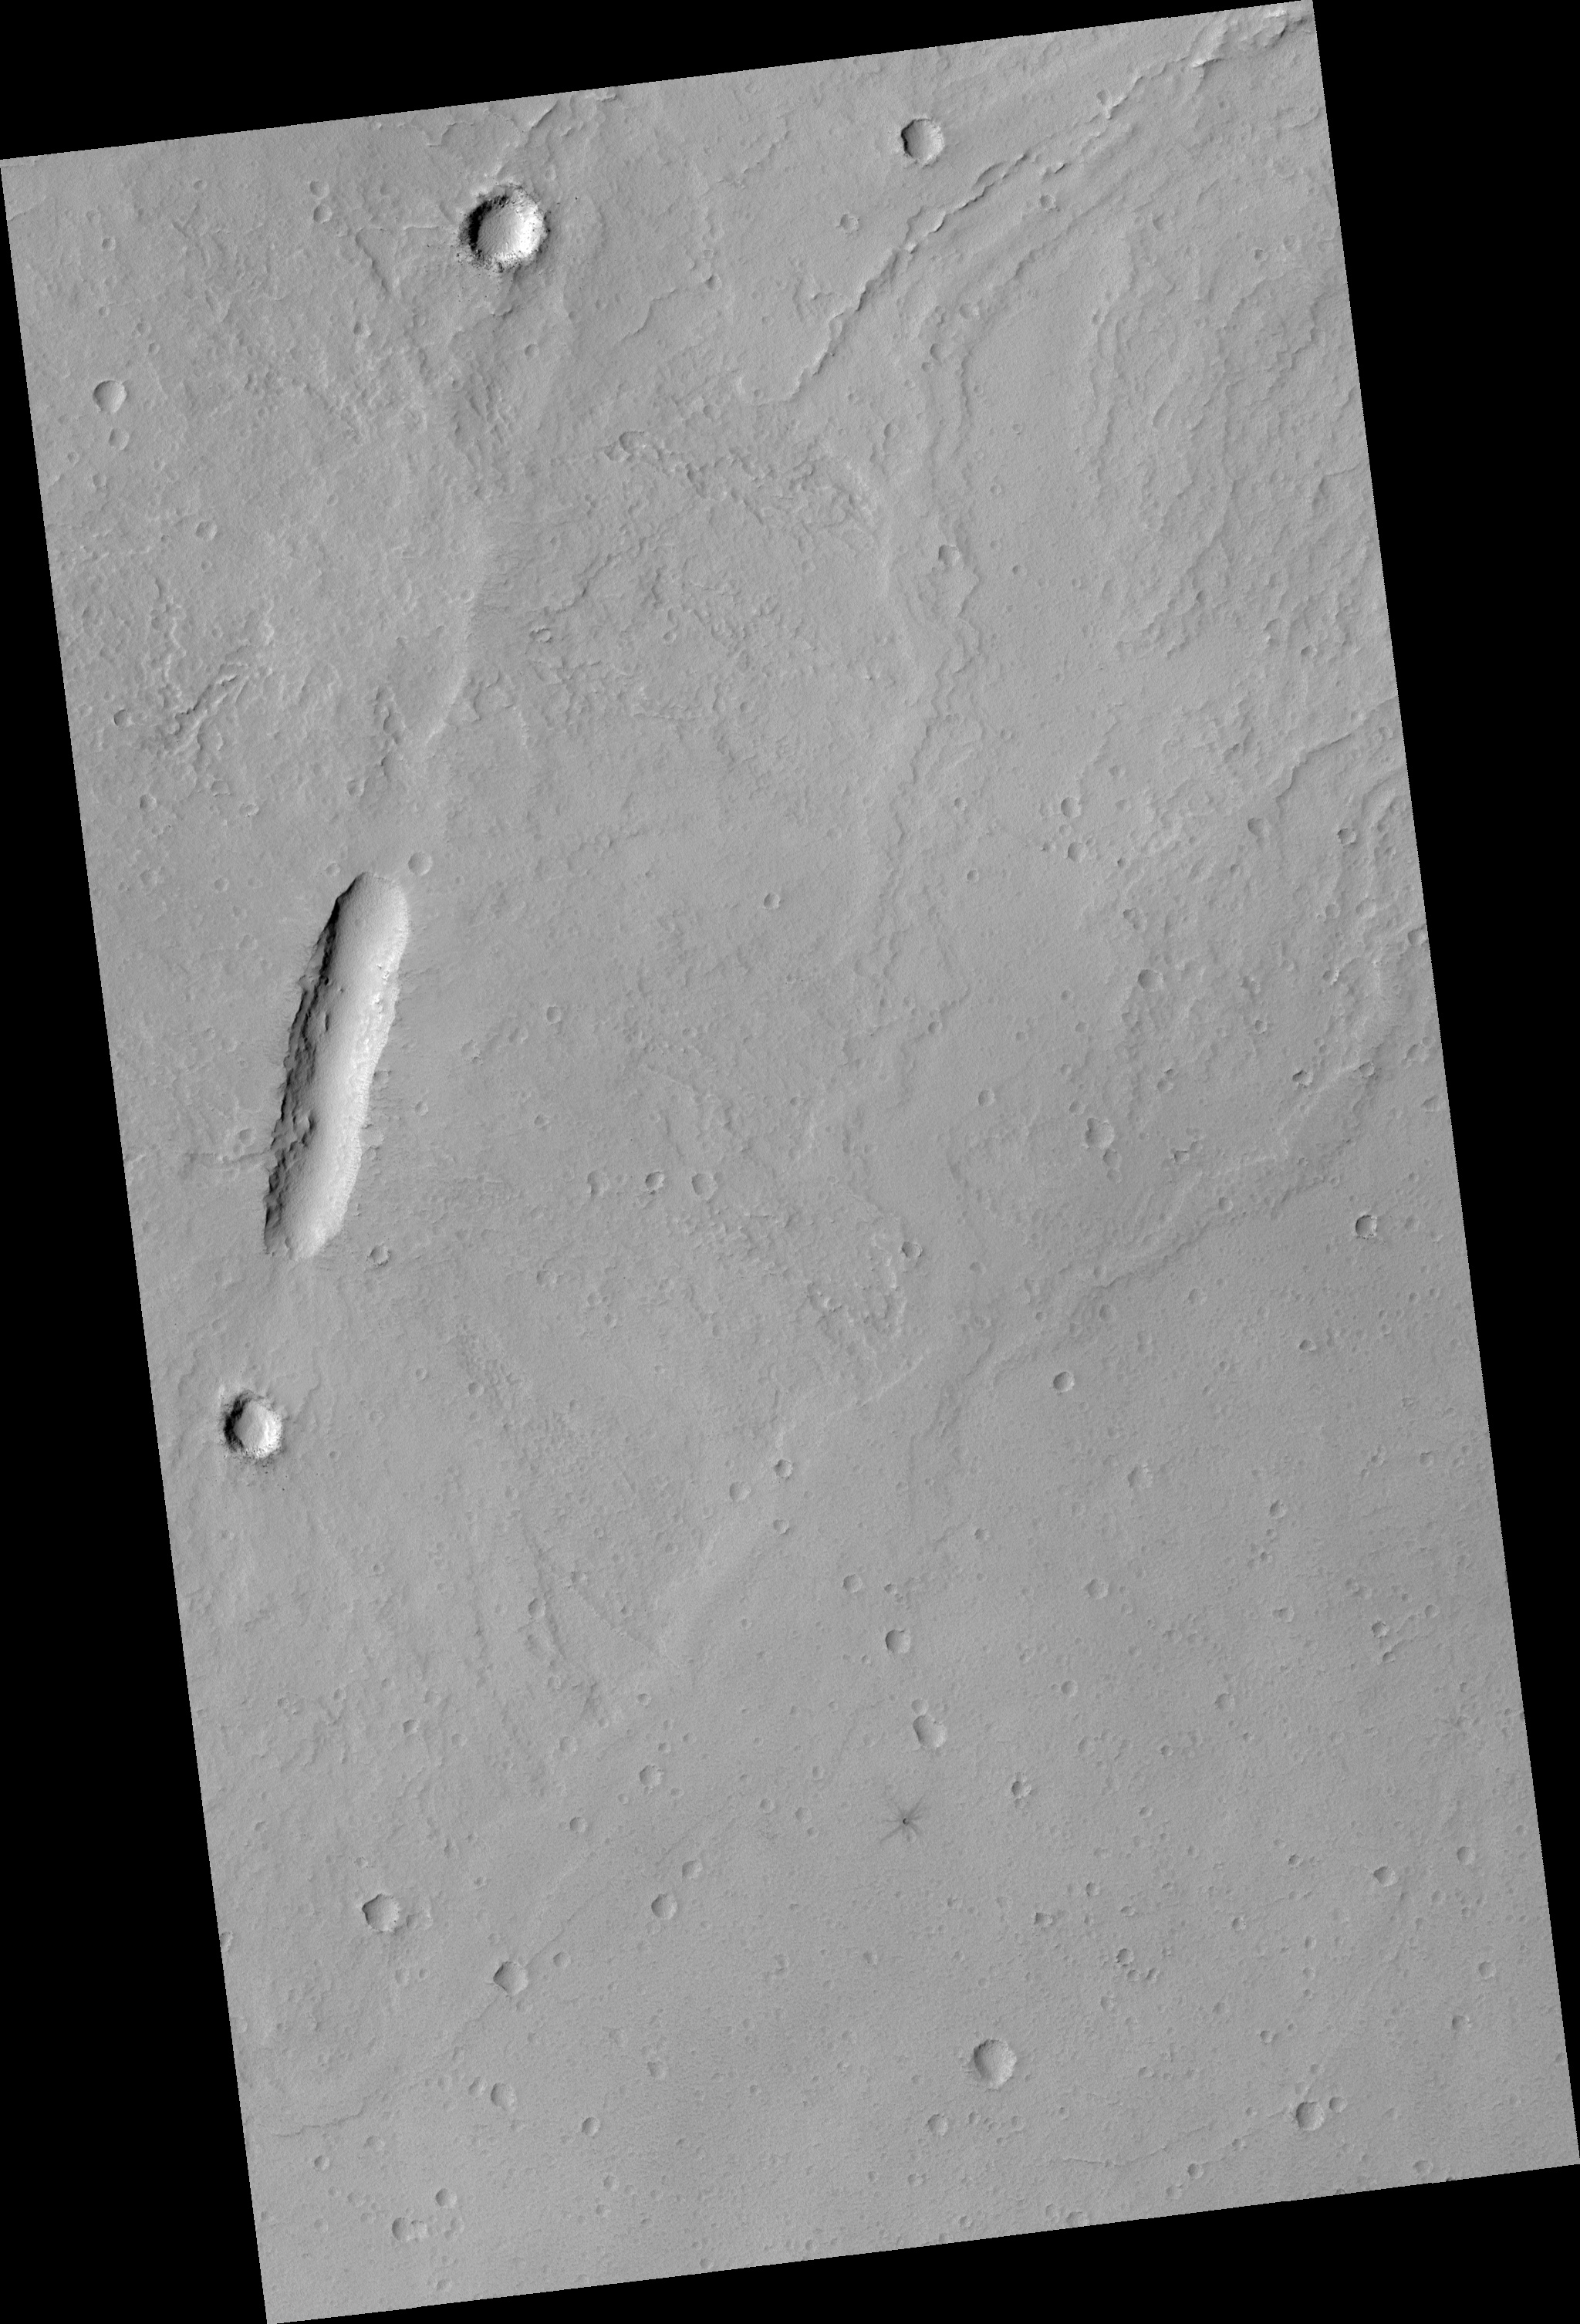

Vent at the Summit of Arsia Mons Volcano

Like the other major shield volcanoes on Mars, Arisa Mons has a caldera (large volcanic crater) at its summit.

Calderas form when magma (molten rock) is removed from the magma chamber in the volcano, and the roof of the magma chamber collapses into the resulting void. In the case of Arsia Mons, there are relatively young lava flows that overtop the northeast rim of the caldera.

This HiRISE image (PSP_002157_1715) samples some of these lava flows. The long elliptical depression is the summit crater of a small shield volcano that fed some of these lava flows. At HiRISE resolution, we see that even these younger lavas are covered by a thick layer of dust. The small dark-rayed crater in the southwest edge of the image shows that the rock under the dust is dark, as expected of lava.

Observation Geometry
Acquisition date: 1 January 2007
Local Mars time: 3:41 PM
Degrees latitude (centered): -8.4 °
Degrees longitude (East): 240.1 °
Range to target site: 244.7 km (153.0 miles)
Original image scale range: 49.0 cm/pixel (with 2 x 2 binning) so objects ~147 cm across are resolved
Map-projected scale: 50 cm/pixel and north is up
Map-projection: EQUIRECTANGULAR
Emission angle: 0.1 °
Phase angle: 57.1 °
Solar incidence angle: 57 °, with the Sun about 33 ° above the horizon
Solar longitude: 165.0 °, Northern Summer

NASA’s Jet Propulsion Laboratory, a division of the California Institute of Technology in Pasadena, manages the Mars Reconnaissance Orbiter for NASA’s Science Mission Directorate, Washington. Lockheed Martin Space Systems, Denver, is the prime contractor for the project and built the spacecraft. The High Resolution Imaging Science Experiment is operated by the University of Arizona, Tucson, and the instrument was built by Ball Aerospace and Technology Corp., Boulder, Colo.

Credit: NASA/JPL/University of Arizona